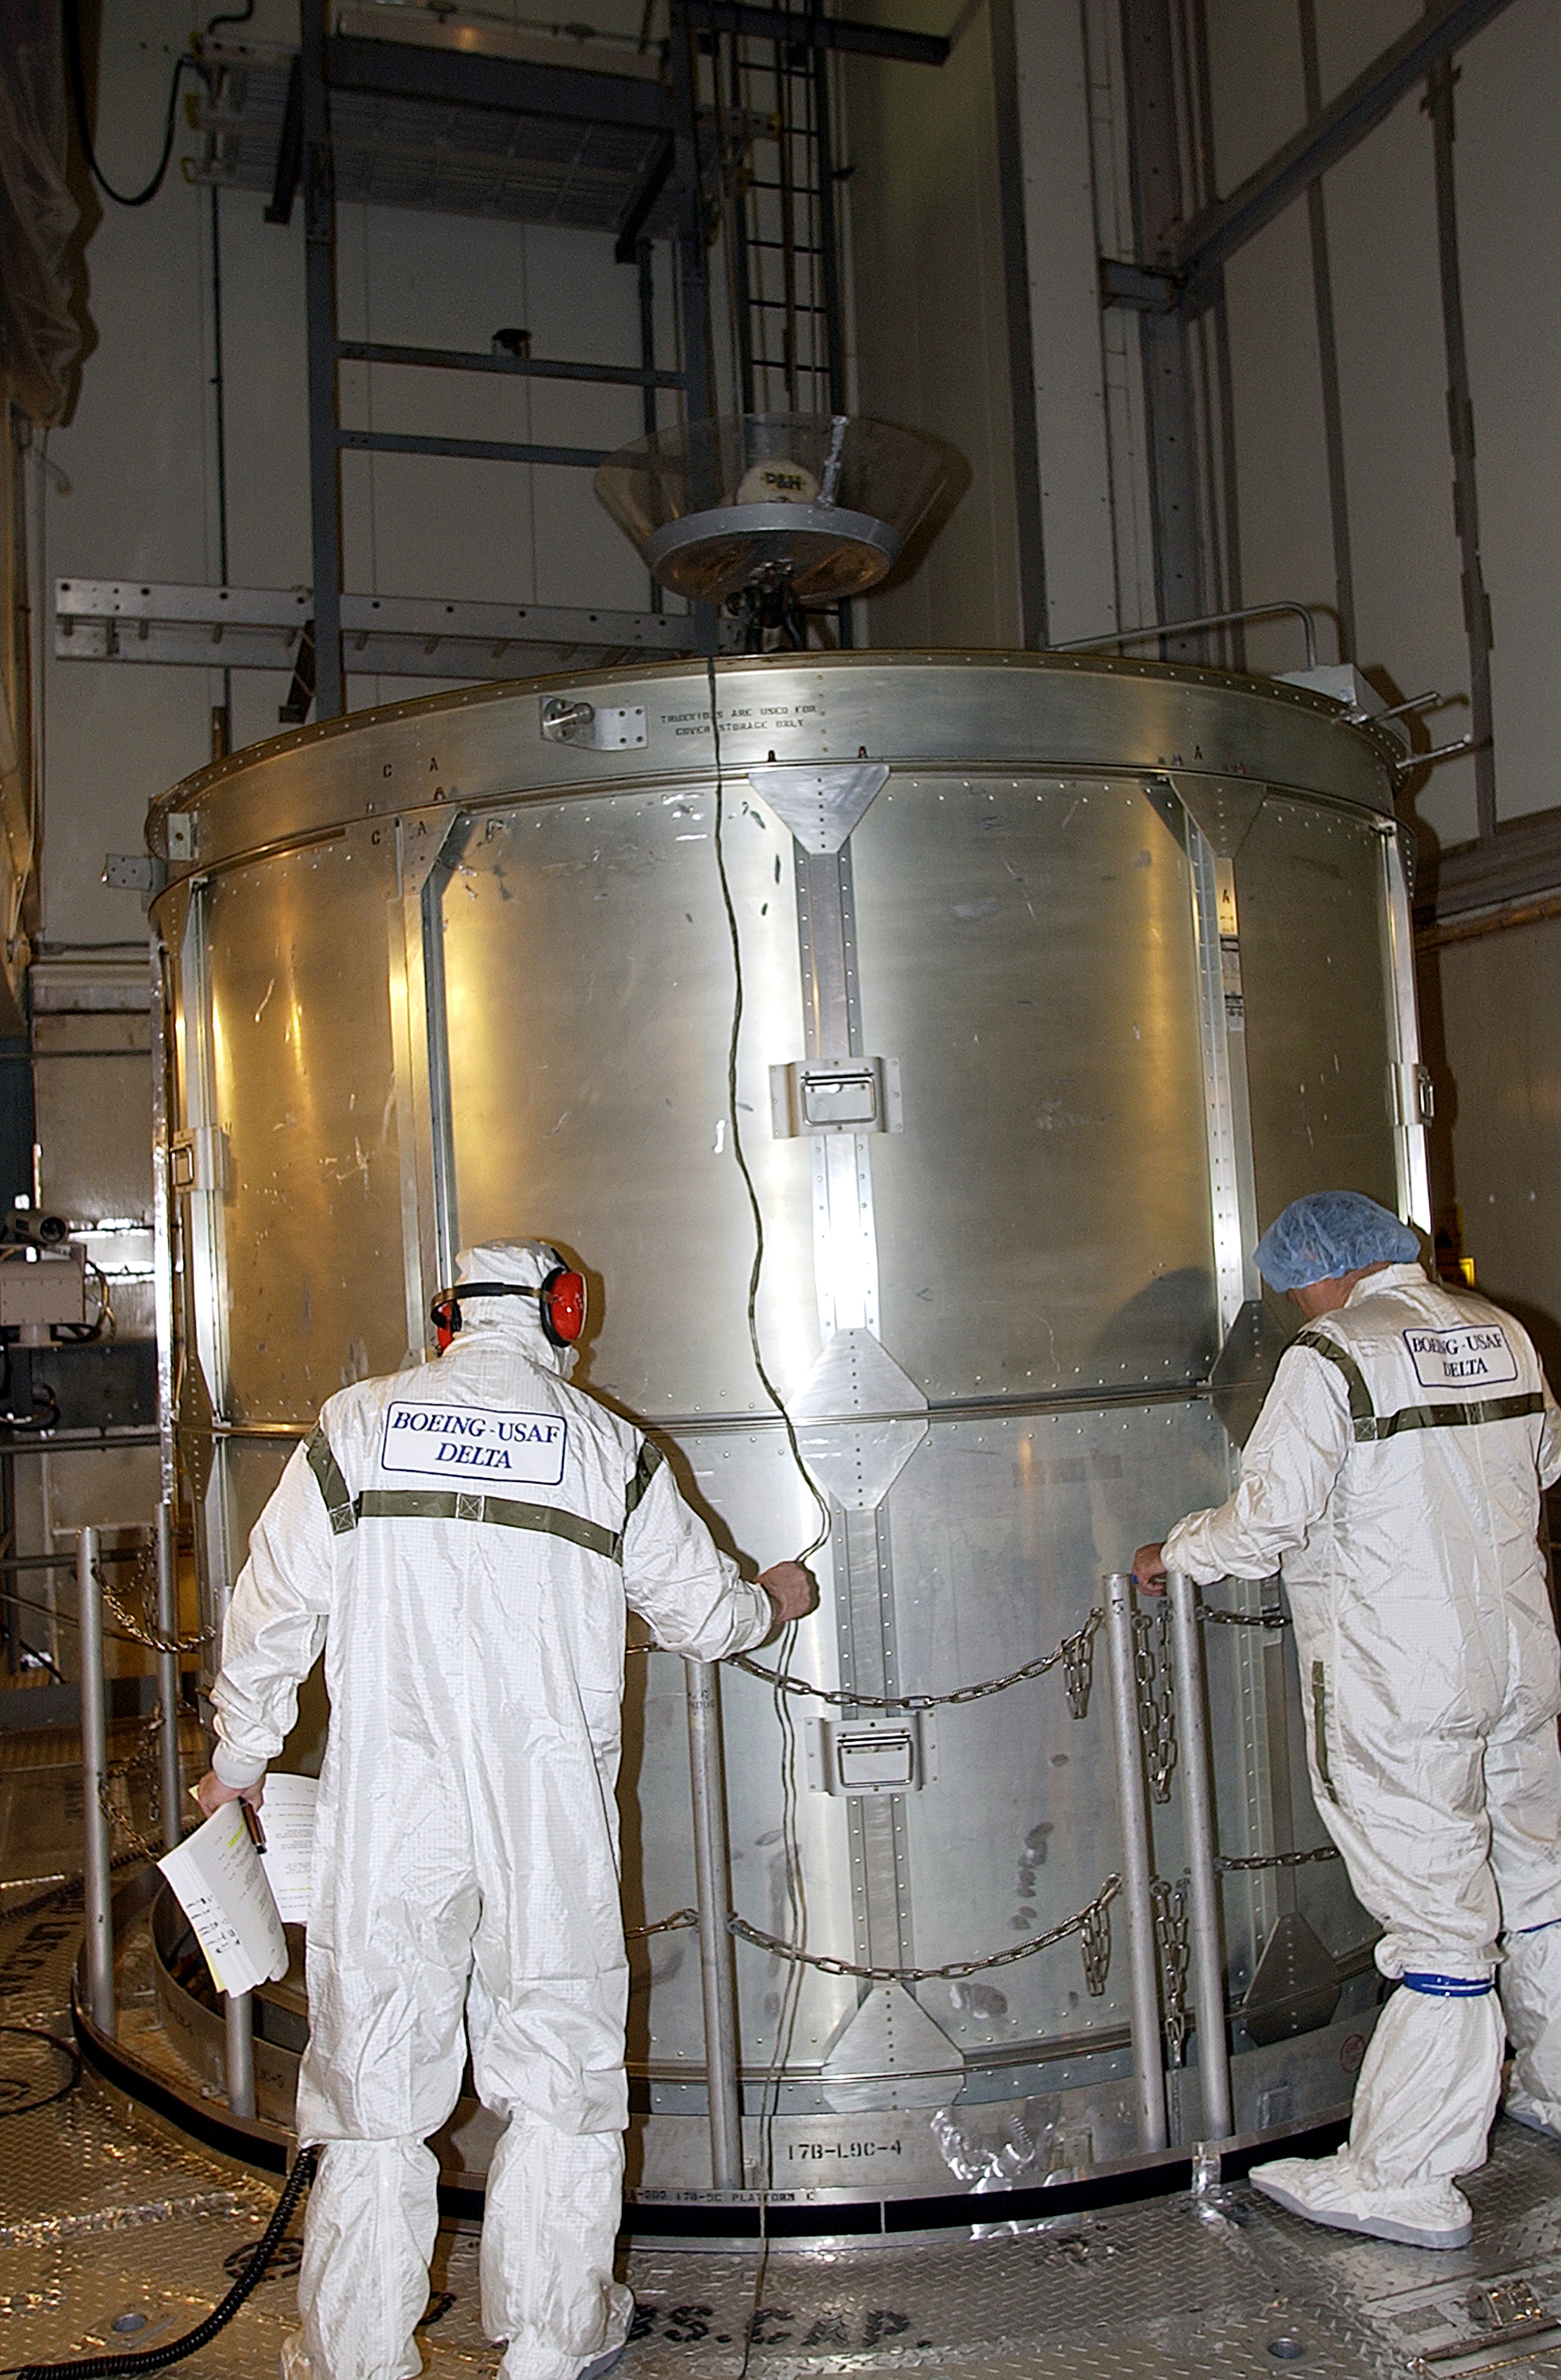

Canister

The Spitzer Space Telescope is placed in its payload canister for transfer to the launch pad before its aborted earlier launch. Spitzer was later moved back off its rocket and subsequently launched on a different vehicle on August 25, 2003.

Credit: NASA/KSC